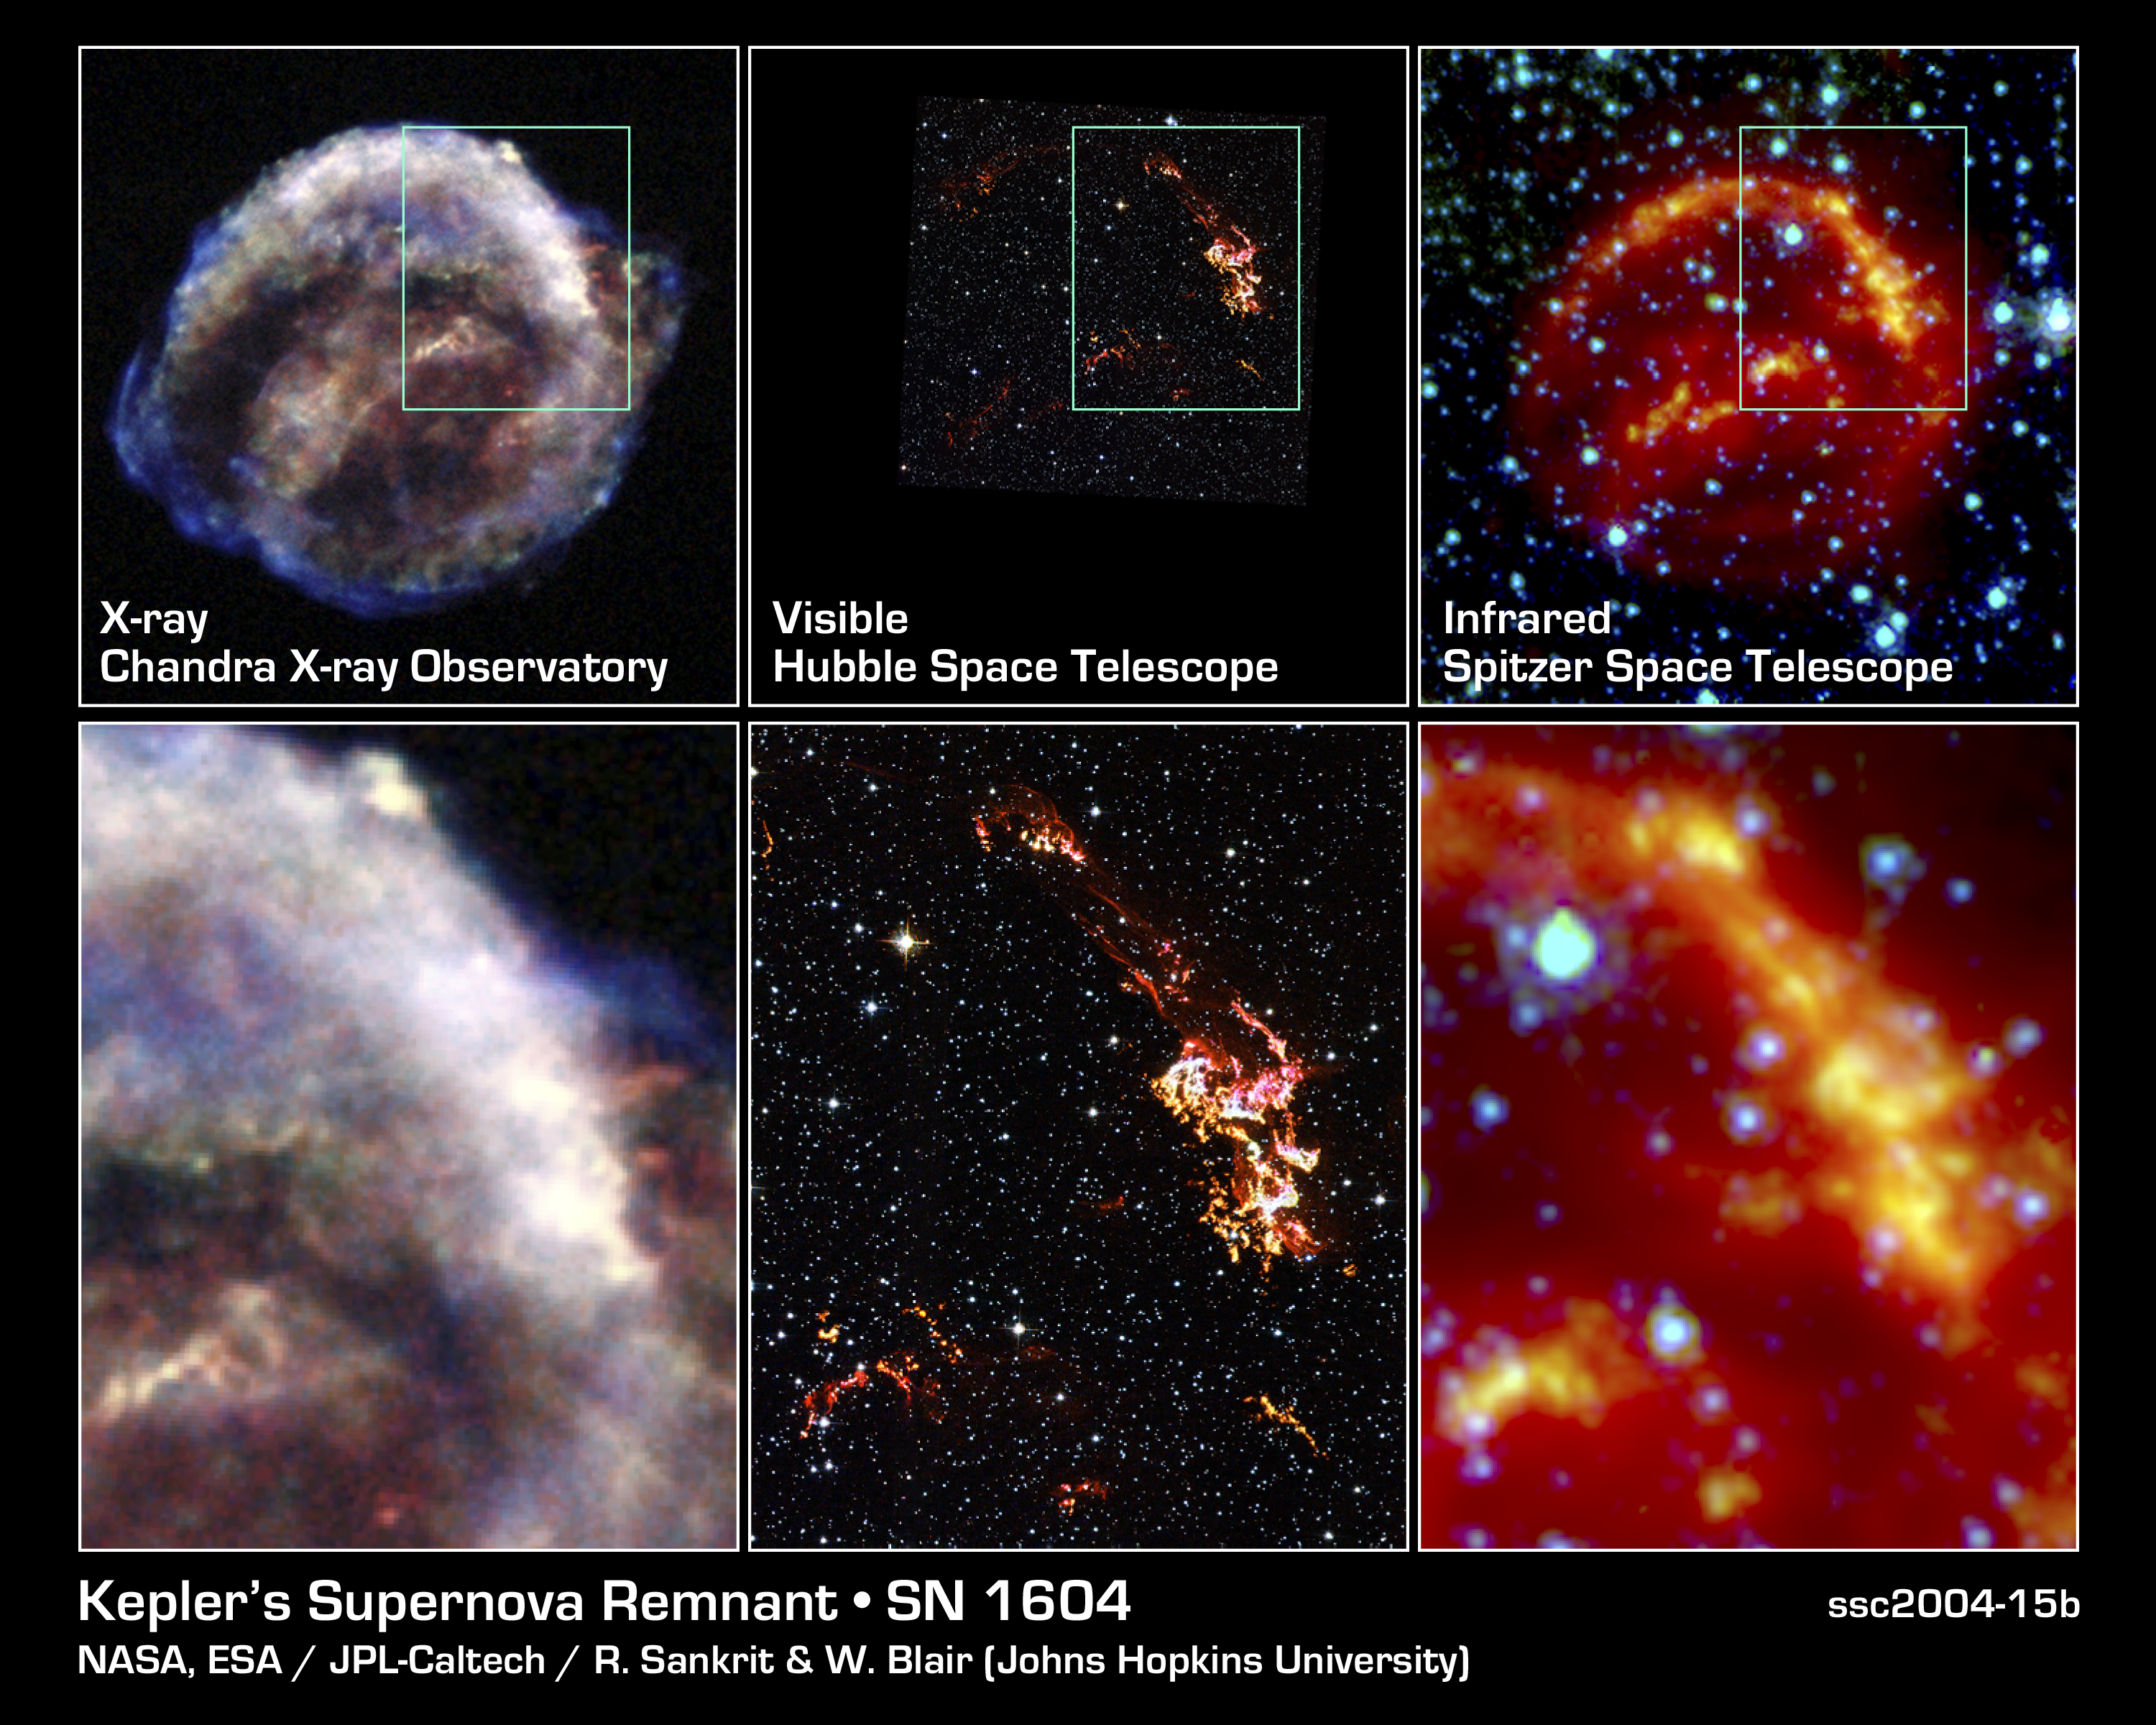

Kepler's Supernova Remnant: Views from Chandra, Hubble and Spitzer

These images represent views of Kepler's supernova remnant taken in X-rays, visible light, and infrared radiation.

Each top panel shows the entire remnant. Each color in this image represents a different region of the electromagnetic spectrum, from X-rays to infrared light. The X-ray and infrared data cannot be seen with the human eye. Astronomers have color-coded those data so they can be seen in these images.

The bottom panels are close-up views of the remnant. In the bottom, center image, Hubble sees fine details in the brightest, densest areas of gas. The region seen in these images is outlined in the top, center panel.

The images indicate that the bubble of gas that makes up the supernova remnant appears different in various types of light. Chandra reveals the hottest gas [colored blue and colored green], which radiates in X-rays. The blue color represents the higher-energy gas; the green, the lower-energy gas. Hubble shows the brightest, densest gas [colored yellow], which appears in visible light. Spitzer unveils heated dust [colored red], which radiates in infrared light.

Credit: NASA/ESA/R. Sankrit and W. Blair (Johns Hopkins University)